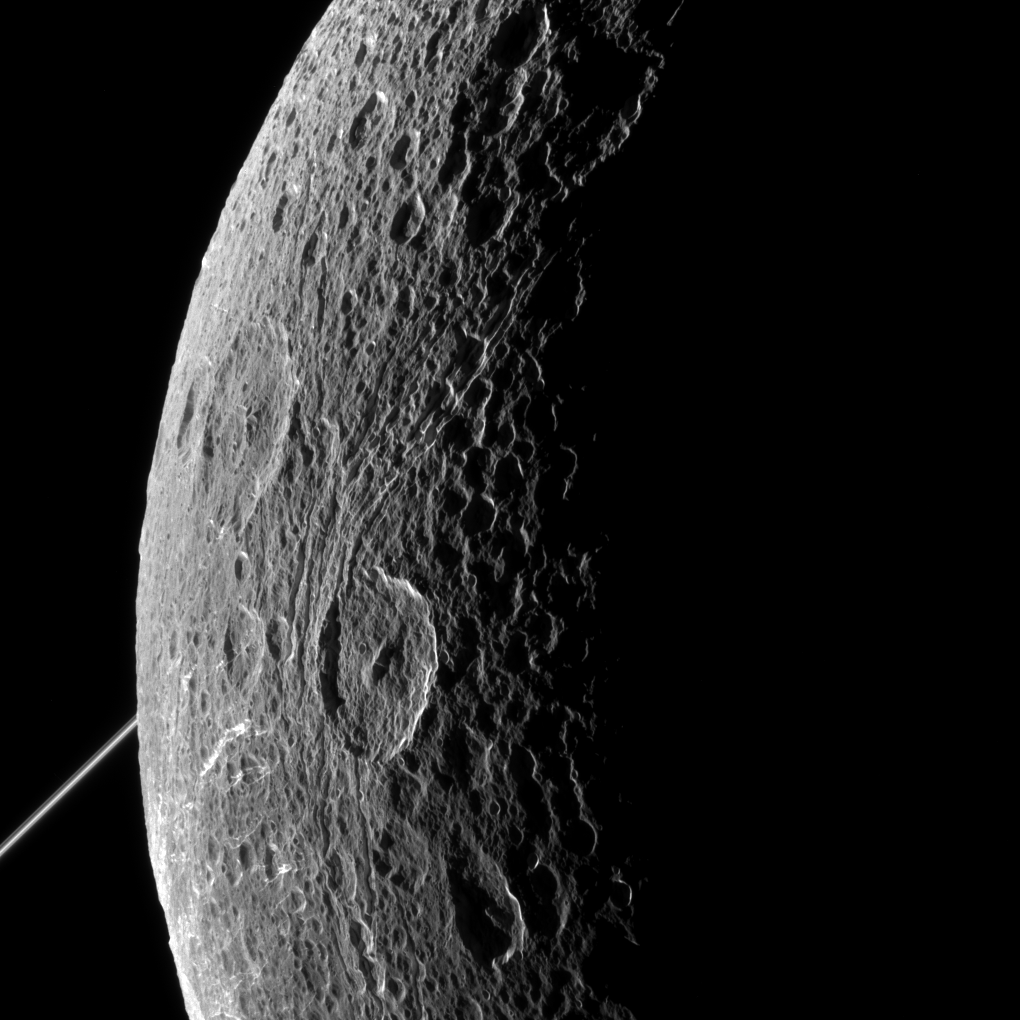

Dione’s Craggy Surface

NASA’s Cassini imaging scientists processed this view of Saturn’s moon Dione, taken during a close flyby on June 16, 2015. This was Cassini’s fourth targeted flyby of Dione and the spacecraft had a close approach altitude of 321 miles (516 kilometers) from Dione’s surface.

The bright rings of Saturn can be seen at left, in the background of the image.

North on Dione is up and rotated 44 degrees to the left. The image was taken in visible light with the Cassini spacecraft narrow-angle camera on June 16, 2015.

The view was acquired at a distance of approximately 48,000 miles (77,000 kilometers) from Dione and at a sun-Dione-spacecraft, or phase, angle of 128 degrees. Image scale is 1,519 feet (463 meters) per pixel.

The Cassini mission is a cooperative project of NASA, ESA (the European Space Agency) and the Italian Space Agency. The Jet Propulsion Laboratory, a division of the California Institute of Technology in Pasadena, manages the mission for NASA’s Science Mission Directorate, Washington. The Cassini orbiter and its two onboard cameras were designed, developed and assembled at JPL. The imaging operations center is based at the Space Science Institute in Boulder, Colorado.

Credit: NASA/JPL-Caltech/Space Science Institute